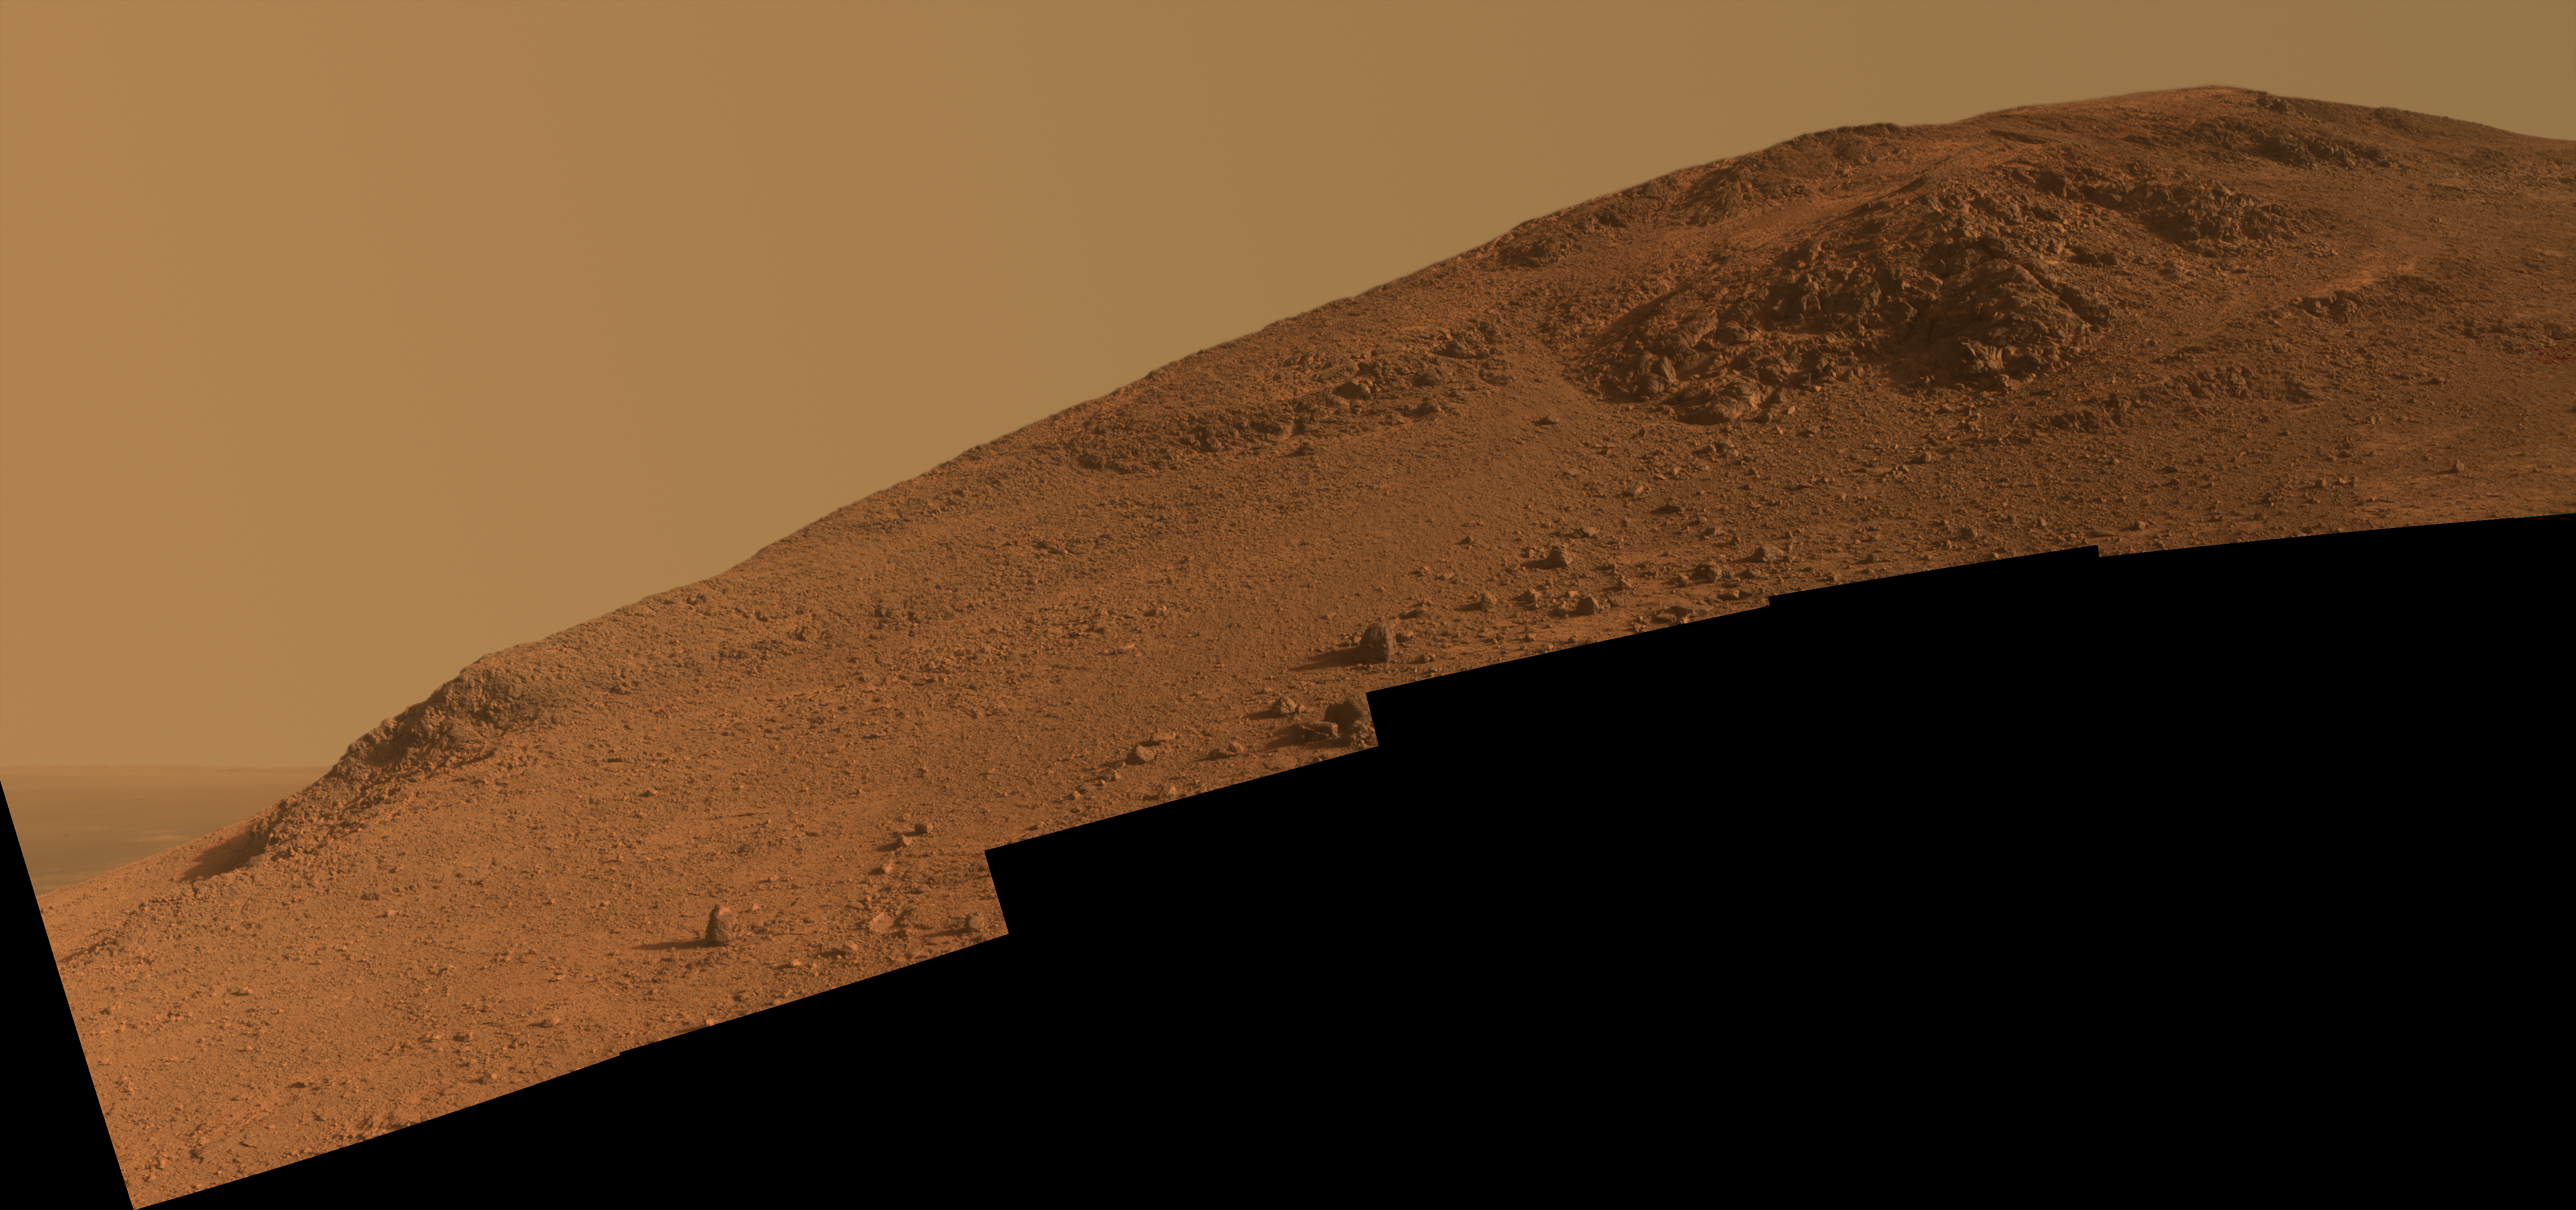

Steep ‘Knudsen Ridge’ Along ‘Marathon Valley’ on Mars

This scene from NASA’s Mars Exploration Rover Opportunity looks upward at “Knudsen Ridge” on the southern edge of “Marathon Valley” from inside the valley.

The view combines multiple images taken with the panoramic camera (Pancam) on Opportunity’s mast on Oct. 29 and Oct. 30, 2015, during the 4,182nd and 4,183rd Martian days, or sols, of the rover’s work on Mars. By February 2016, the rover ascended slopes of about 30 degrees onto the flank of Knudsen Ridge, headed for targets of “red zone” material to examine there.

This version of the scene is presented in approximately true color. An enhanced-color version, which makes the red zone material easier to distinguish, is at PIA20319. A stereo version is at PIA20320.

The informal name Knudsen Ridge was chosen by the Opportunity science team to honor the memory of Danish astrophysicist and planetary scientist Jens Martin Knudsen (1930-2005), a founding member of the team.

Color in the scene comes from component images taken through three of the Pancam’s color filters, centered on wavelengths of 753 nanometers (near-infrared), 535 nanometers (green) and 432 nanometers (violet). The view spans from southeast on the left to southwest on the right.

Marathon Valley cuts generally east-west through the western rim of Endeavour Crater. The valley’s name refers to the distance Opportunity drove from its 2004 landing site to arrival at this location in 2014. The valley was a high-priority destination for the rover mission because observations from orbit detected clay minerals there.

Credit: NASA/JPL-Caltech/Cornell Univ./Arizona State Univ.